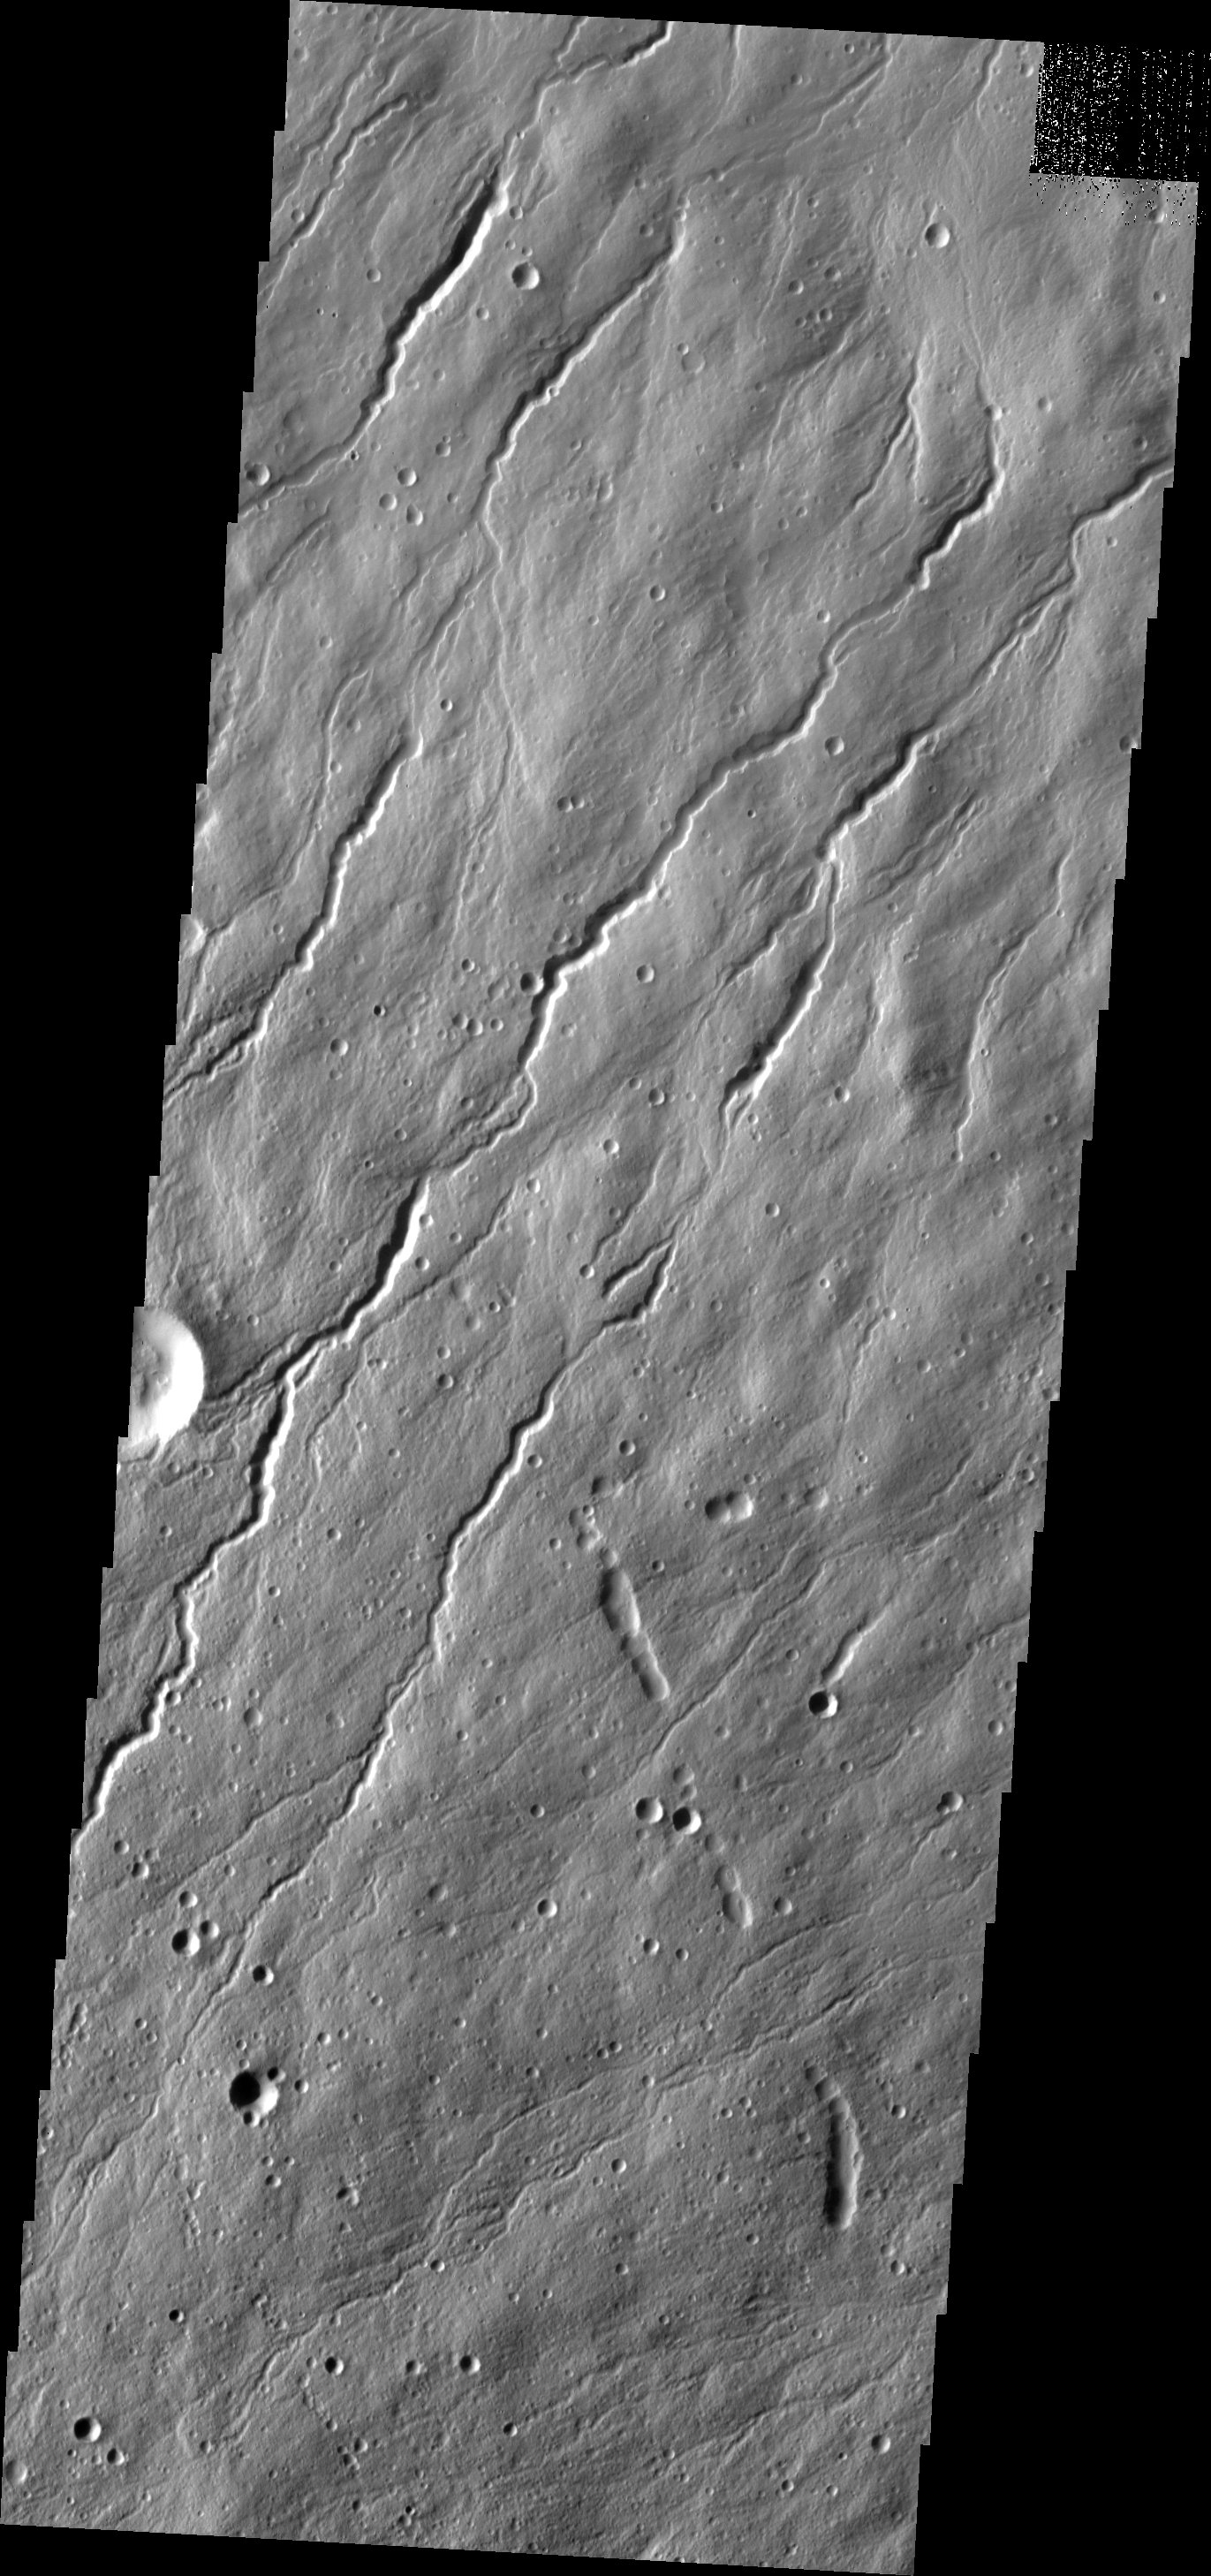

Hecates Channels

This image of Hecates Tholus, the northernmost of the Elysium volcanoes, shows many channels.

Image information: VIS instrument. Latitude 32.6N, Longitude 150.9E. 19 meter/pixel resolution.

Please see the THEMIS Data Citation Note for details on crediting THEMIS images.

Note: this THEMIS visual image has not been radiometrically nor geometrically calibrated for this preliminary release. An empirical correction has been performed to remove instrumental effects. A linear shift has been applied in the cross-track and down-track direction to approximate spacecraft and planetary motion. Fully calibrated and geometrically projected images will be released through the Planetary Data System in accordance with Project policies at a later time.

NASA’s Jet Propulsion Laboratory manages the 2001 Mars Odyssey mission for NASA’s Office of Space Science, Washington, D.C. The Thermal Emission Imaging System (THEMIS) was developed by Arizona State University, Tempe, in collaboration with Raytheon Santa Barbara Remote Sensing. The THEMIS investigation is led by Dr. Philip Christensen at Arizona State University. Lockheed Martin Astronautics, Denver, is the prime contractor for the Odyssey project, and developed and built the orbiter. Mission operations are conducted jointly from Lockheed Martin and from JPL, a division of the California Institute of Technology in Pasadena.

Credit: NASA/JPL/ASU